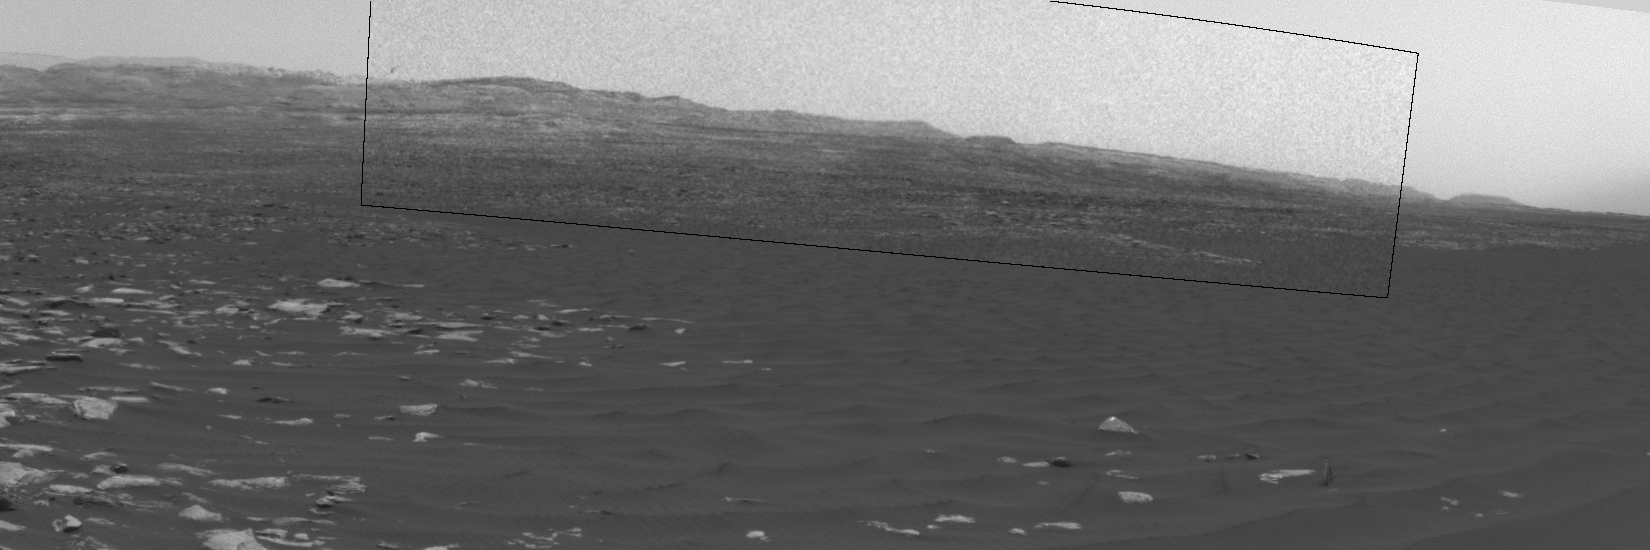

Swirling Dust in Gale Crater, Mars, Sol 1613

This sequence of images shows a dust-carrying whirlwind, called a dust devil, on lower Mount Sharp inside Gale Crater, as viewed by NASA’s Curiosity Mars Rover during the summer afternoon of the rover’s 1,613rd Martian day, or sol (Feb. 18, 2017).

Set within a broader southward view from the rover’s Navigation Camera, the rectangular area outlined in black was imaged multiple times over a span of several minutes to check for dust devils. Images from the period with most activity are shown in the inset area.

The images are in pairs that were taken about 12 seconds apart, with an interval of about 90 seconds between pairs. Timing is accelerated and not fully proportional in this animation. Contrast has been modified to make frame-to-frame changes easier to see. A black frame provides a marker between repeats of the sequence.

On Mars as on Earth, dust devils result from sunshine warming the ground, prompting convective rising of air that has gained heat from the ground. Observations of dust devils provide information about wind directions and interaction between the surface and the atmosphere.

Curiosity’s Sol 1613 location, reached by a drive during the previous sol, is mapped at http://mars.jpl.nasa.gov/multimedia/images/2017/curiosity-rovers-location-for-sol-1612.

NASA’s Jet Propulsion Laboratory, a division of Caltech in Pasadena, California, manages the Mars Science Laboratory Project for the NASA Science Mission Directorate, Washington. JPL designed and built the project’s Curiosity rover and the rover’s Navcam.

Credit: NASA/JPL-Caltech/TAMU